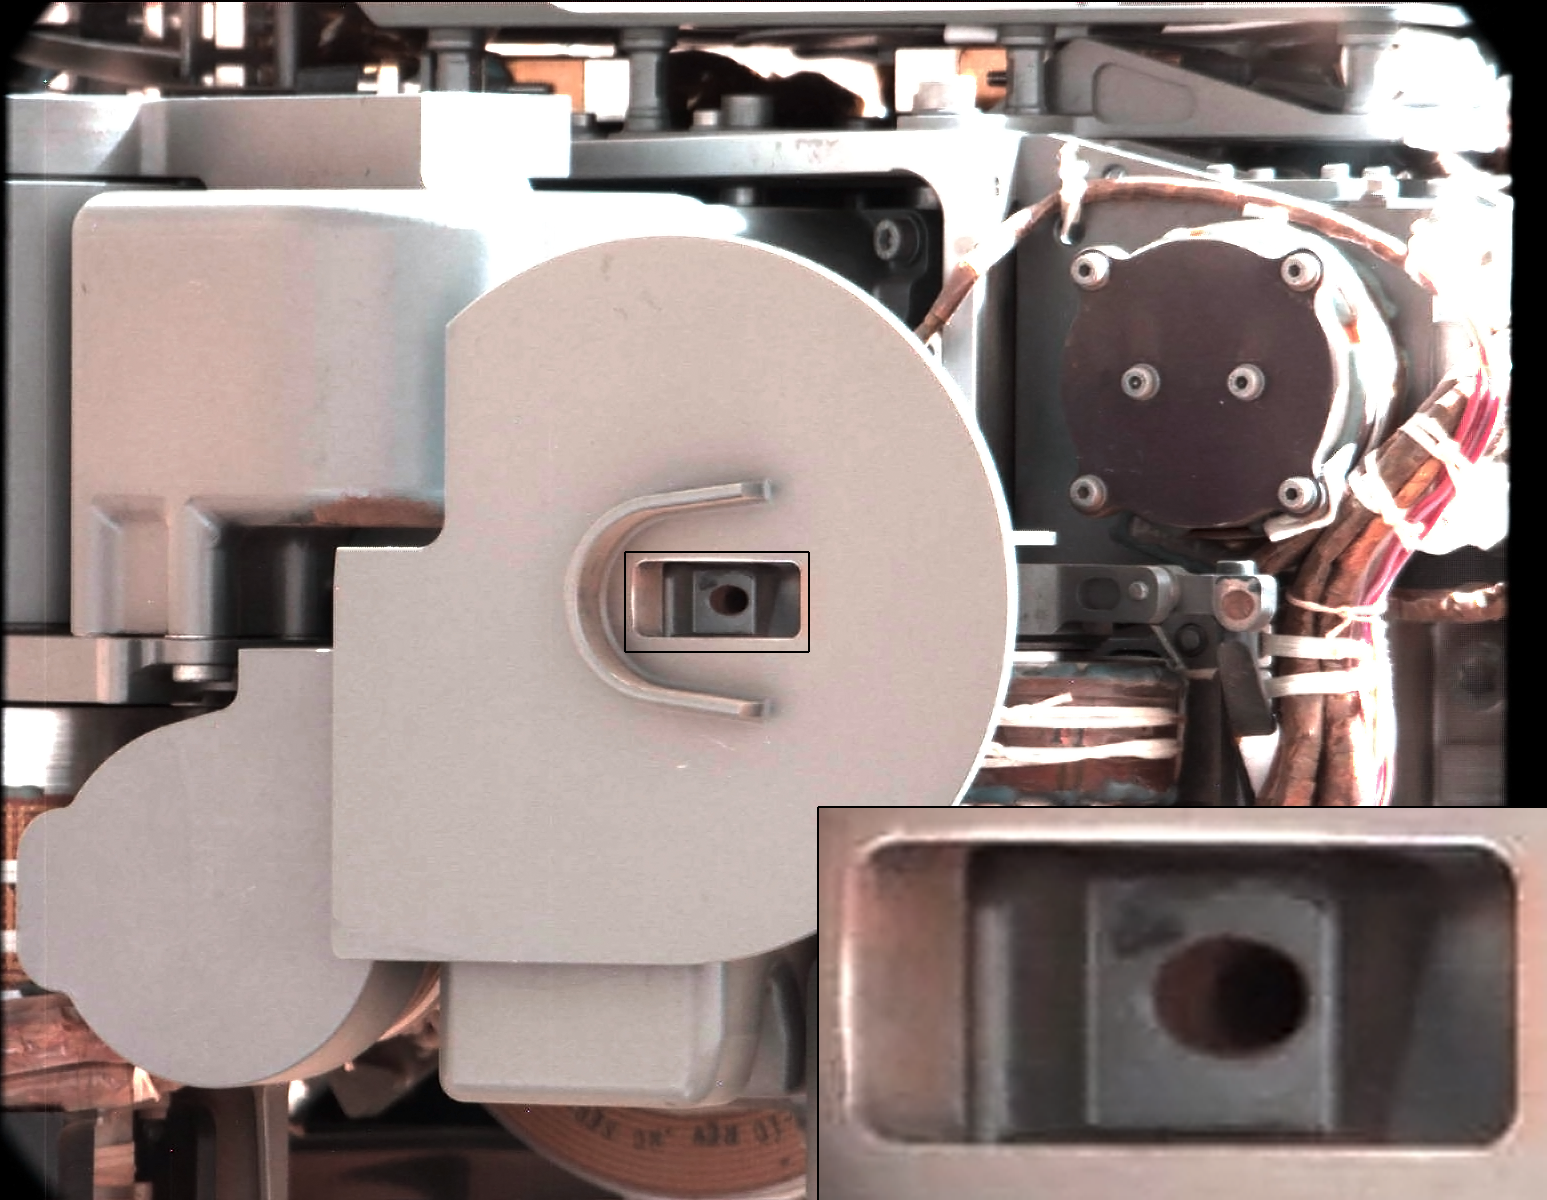

Thanks for the Scrub

This image from Curiosity’s Mast Camera shows NASA’s Curiosity rover just after discarding a soil sample as part of its first “decontamination” exercise. A small amount of remnant material is visible inside the delivery tube, which is magnified in the blow-up at lower right. The Collection and Handling for In-Situ Martian Rock Analysis (CHIMRA) tool on the end of the rover’s arm had just finished shaking some scooped-up soil thoroughly inside the sample-processing chambers to scrub the internal surfaces, putting it through a sieve and dividing it into the appropriate portions.

When the decontamination process has been performed three times and actual sample distribution is ready to occur, the samples will be delivered to the Chemistry and Mineralogy and the Sample Analysis at Mars instruments.

The amount being discarded here was about the volume of half a baby aspirin.

The rinse-and-discard cycles serve a quality-assurance purpose similar to a common practice in geochemical laboratory analysis on Earth.

This image was taken by Curiosity’s right Mast Camera (Mastcam-100) on Oct. 10, 2012, the 64th sol, or Martian day, of operations. Scientists white-balanced the color in this view to show the Martian scene as it would appear under the lighting conditions we have on Earth.

JPL manages the Mars Science Laboratory/Curiosity for NASA’s Science Mission Directorate in Washington. The rover was designed, developed and assembled at JPL, a division of the California Institute of Technology in Pasadena.

Credit: NASA/JPL-Caltech/MSSS